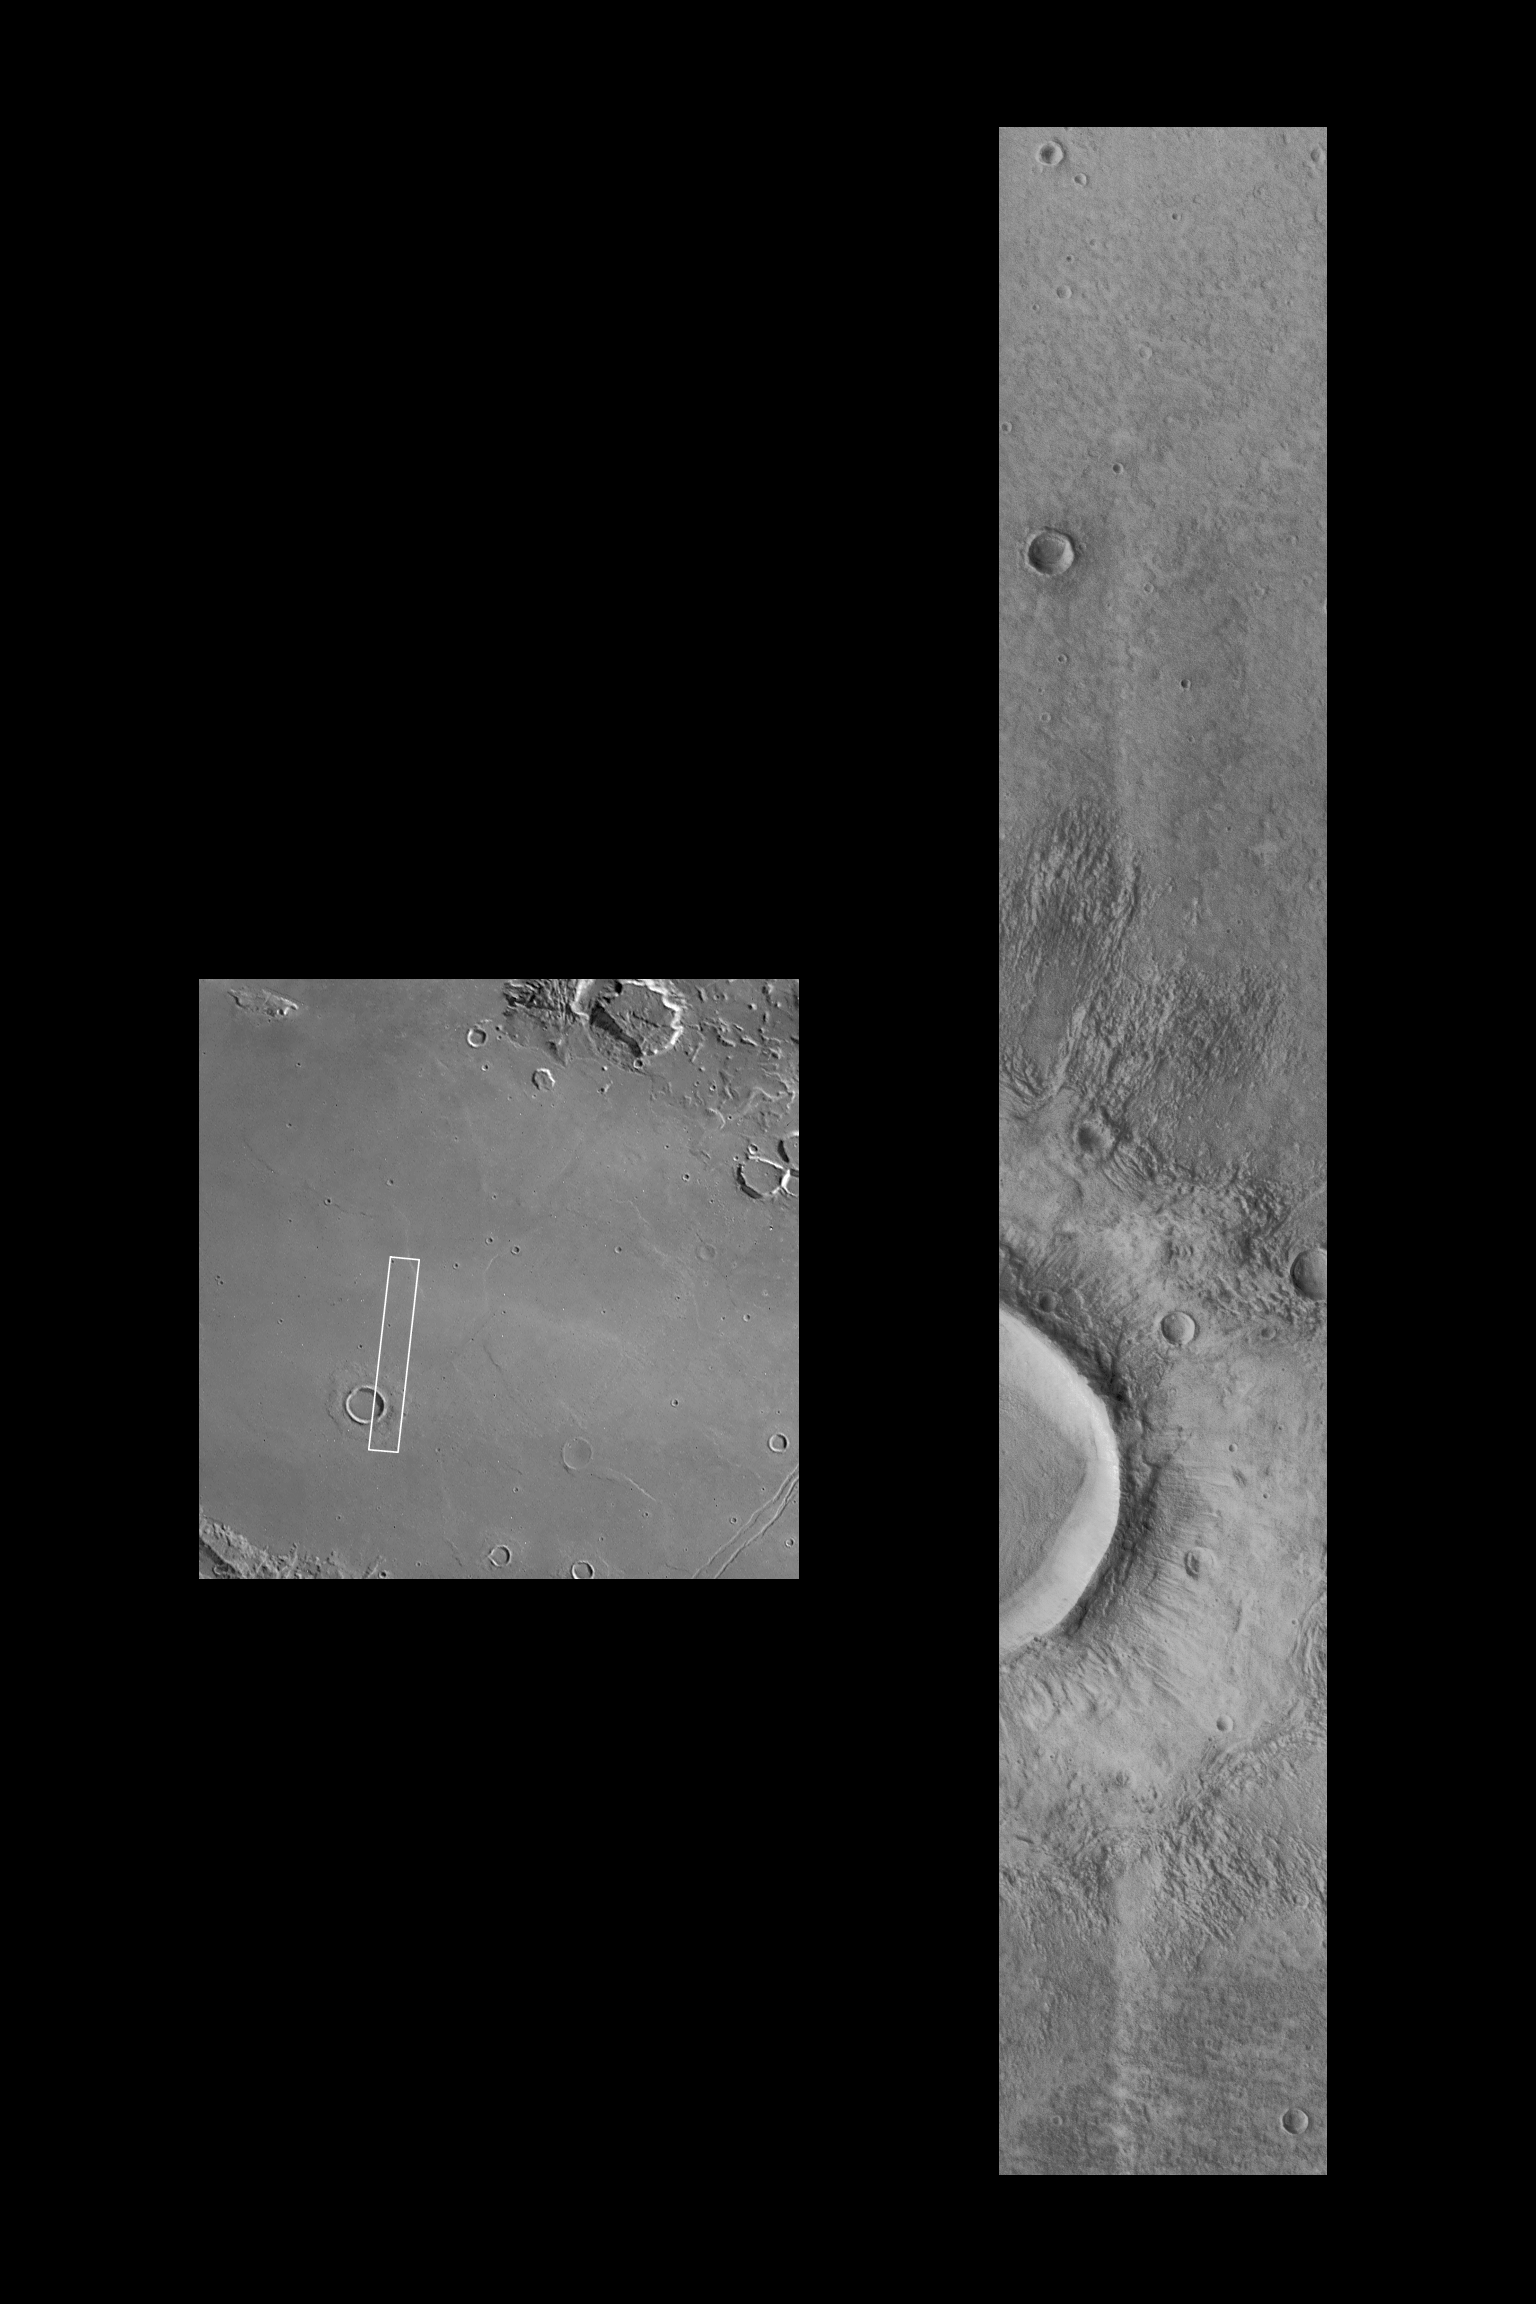

Flow-ejecta Crater in Icaria Planum

The Mars Global Surveyor Orbiter Camera (MOC) acquired this high resolution image of a flow ejecta crater on November 19, 1997, at 8:26 PM PST, about 18 minutes after the start the 45th orbit of Mars. The area shown is roughly 6.5 by 40.2 kilometers (4 by 25 miles), and is located near 40 degrees South latitude, 120 degrees West longitude. Features as small as 15-18 m (50-60 feet) across are visible in the picture.

Flow ejecta craters are so named because the material blasted out of the crater during the impact process appears to have flowed across the surface of Mars. First seen in Mariner 9 images in 1973, and described in detail using Viking Orbiter images acquired in 1976-78, flow-ejecta craters are considered by many scientists to be evidence that liquid water could be found in the near-subsurface at the time the craters formed. This image (right), a factor of two better than any previous view of such features (and a factor of 33 better than the best Viking frame of the specific crater, 056A61, left), shows two smaller, pre-existing craters and the interaction of the flowing ejecta with these craters. The uppermost small crater has been over-topped and partly buried by the flow, while the flow has been diverted around the lower crater. Ridges formed where the flow “stacked up” behind obstacles, or came to rest.

Malin Space Science Systems (MSSS) and the California Institute of Technology built the MOC using spare hardware from the Mars Observer mission. MSSS operates the camera from its facilities in San Diego, CA. The Jet Propulsion Laboratory’s Mars Surveyor Operations Project operates the Mars Global Surveyor spacecraft with its industrial partner, Lockheed Martin Astronautics, from facilities in Pasadena, CA and Denver, CO.

Credit: NASA/JPL/Malin Space Science Systems